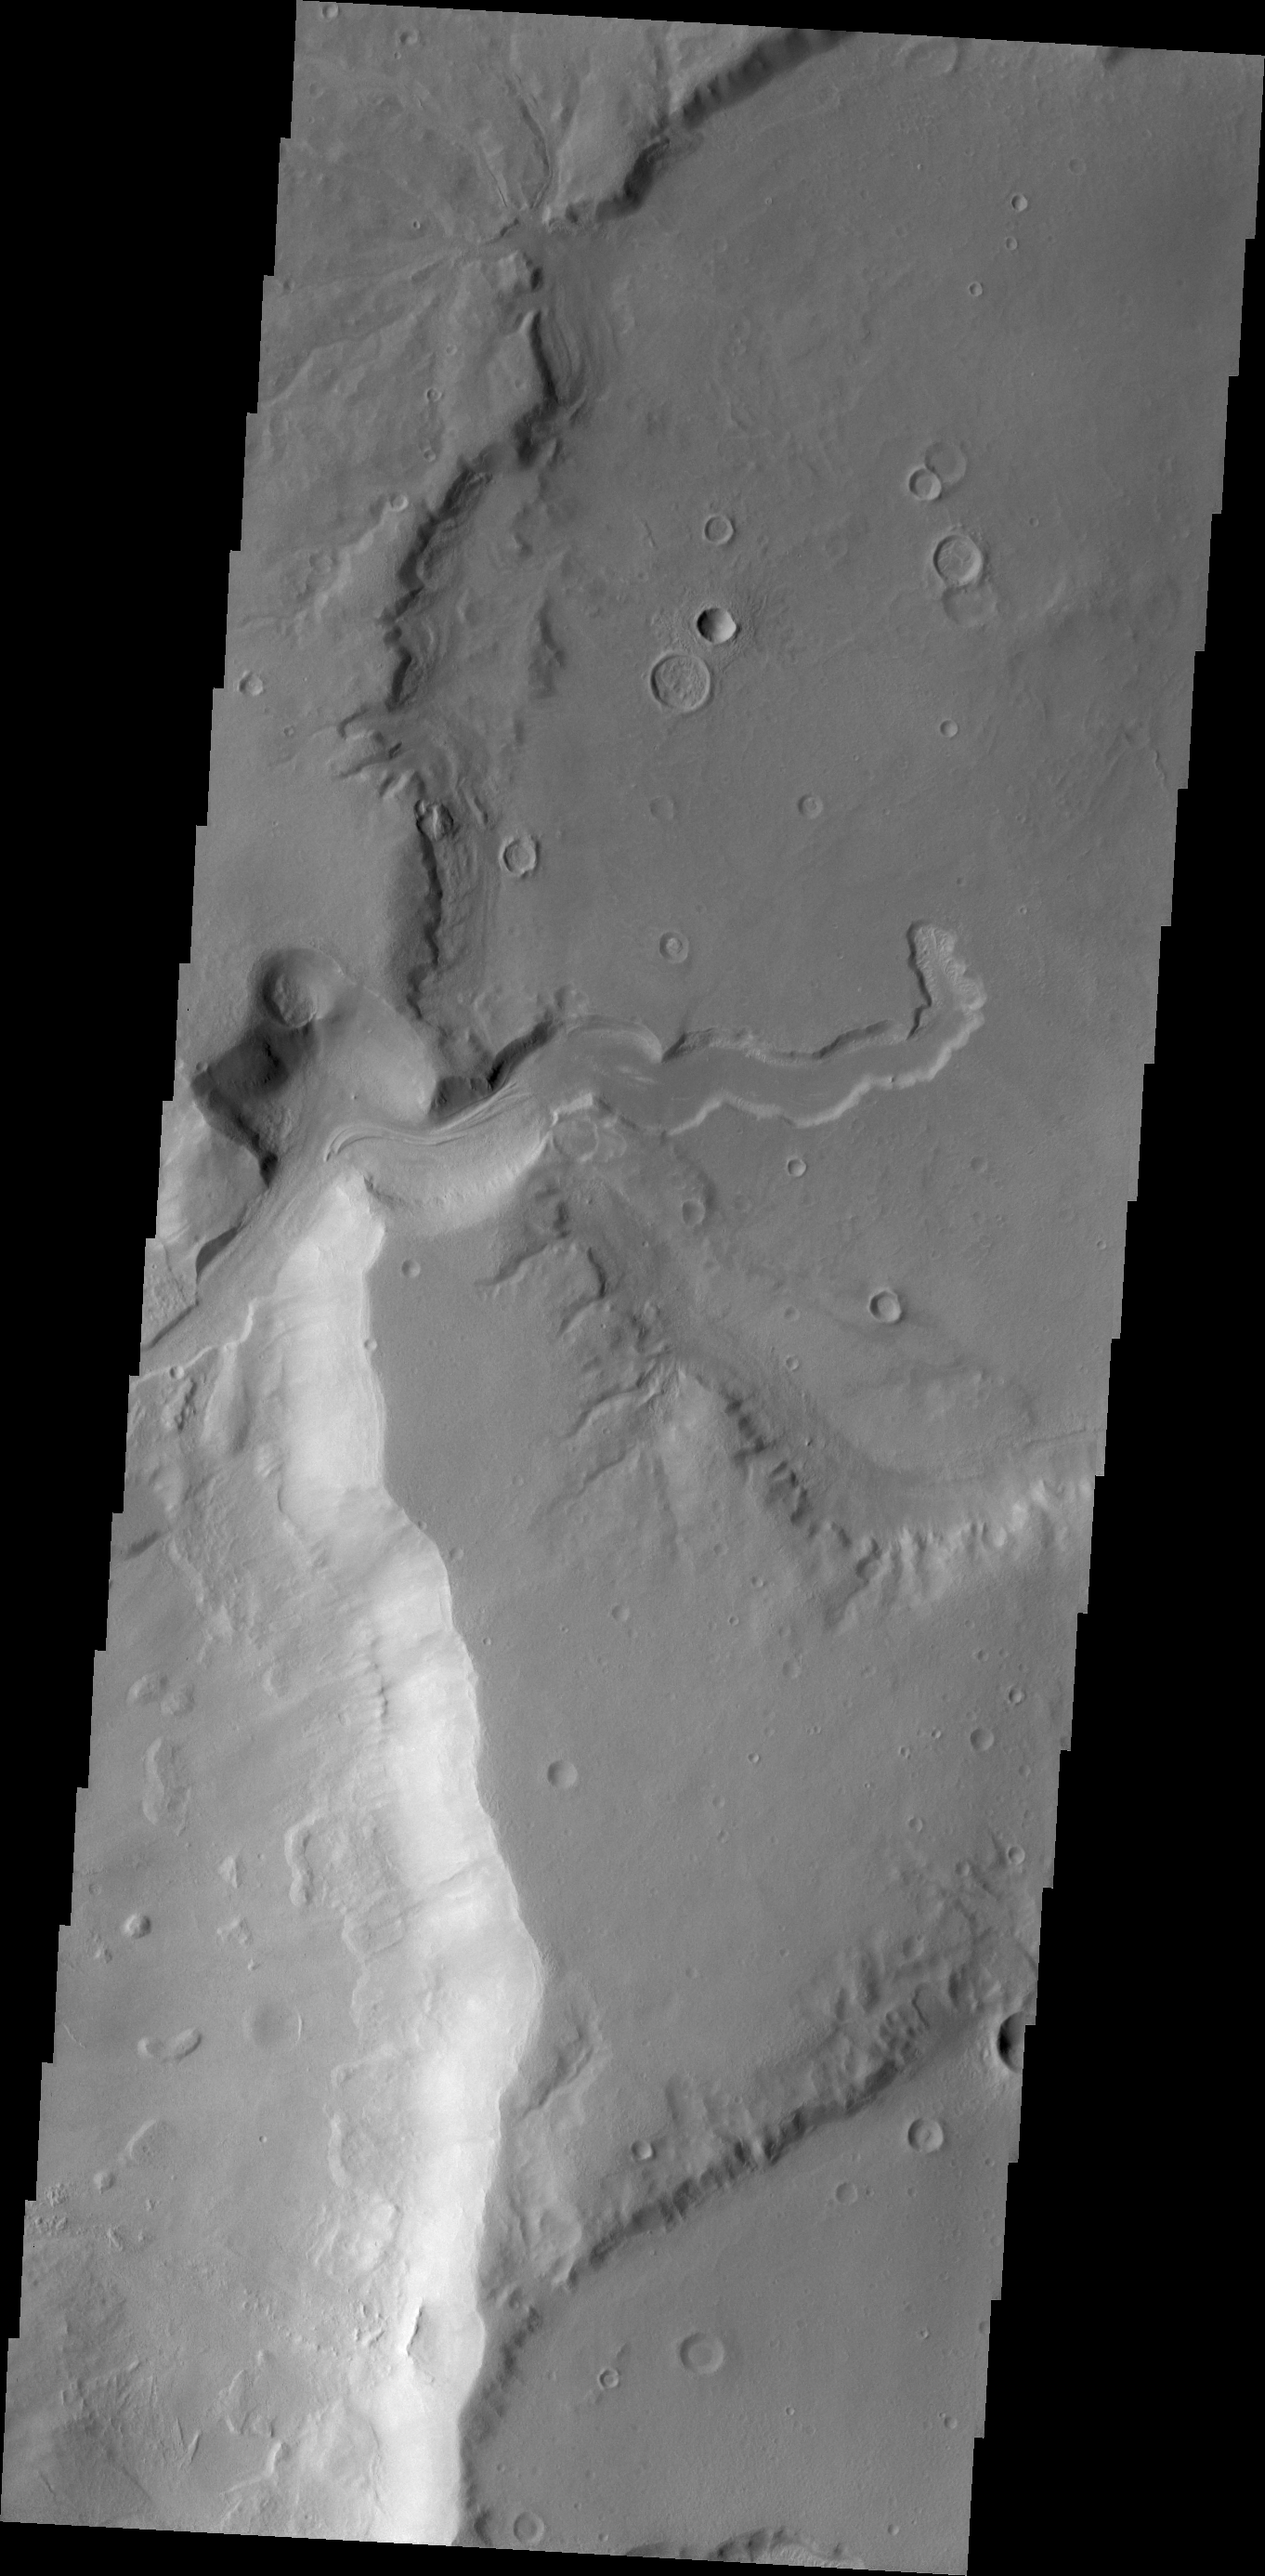

Channel

This small channel empties into a deeper crater to the west.

Credit: NASA/JPL/ASU